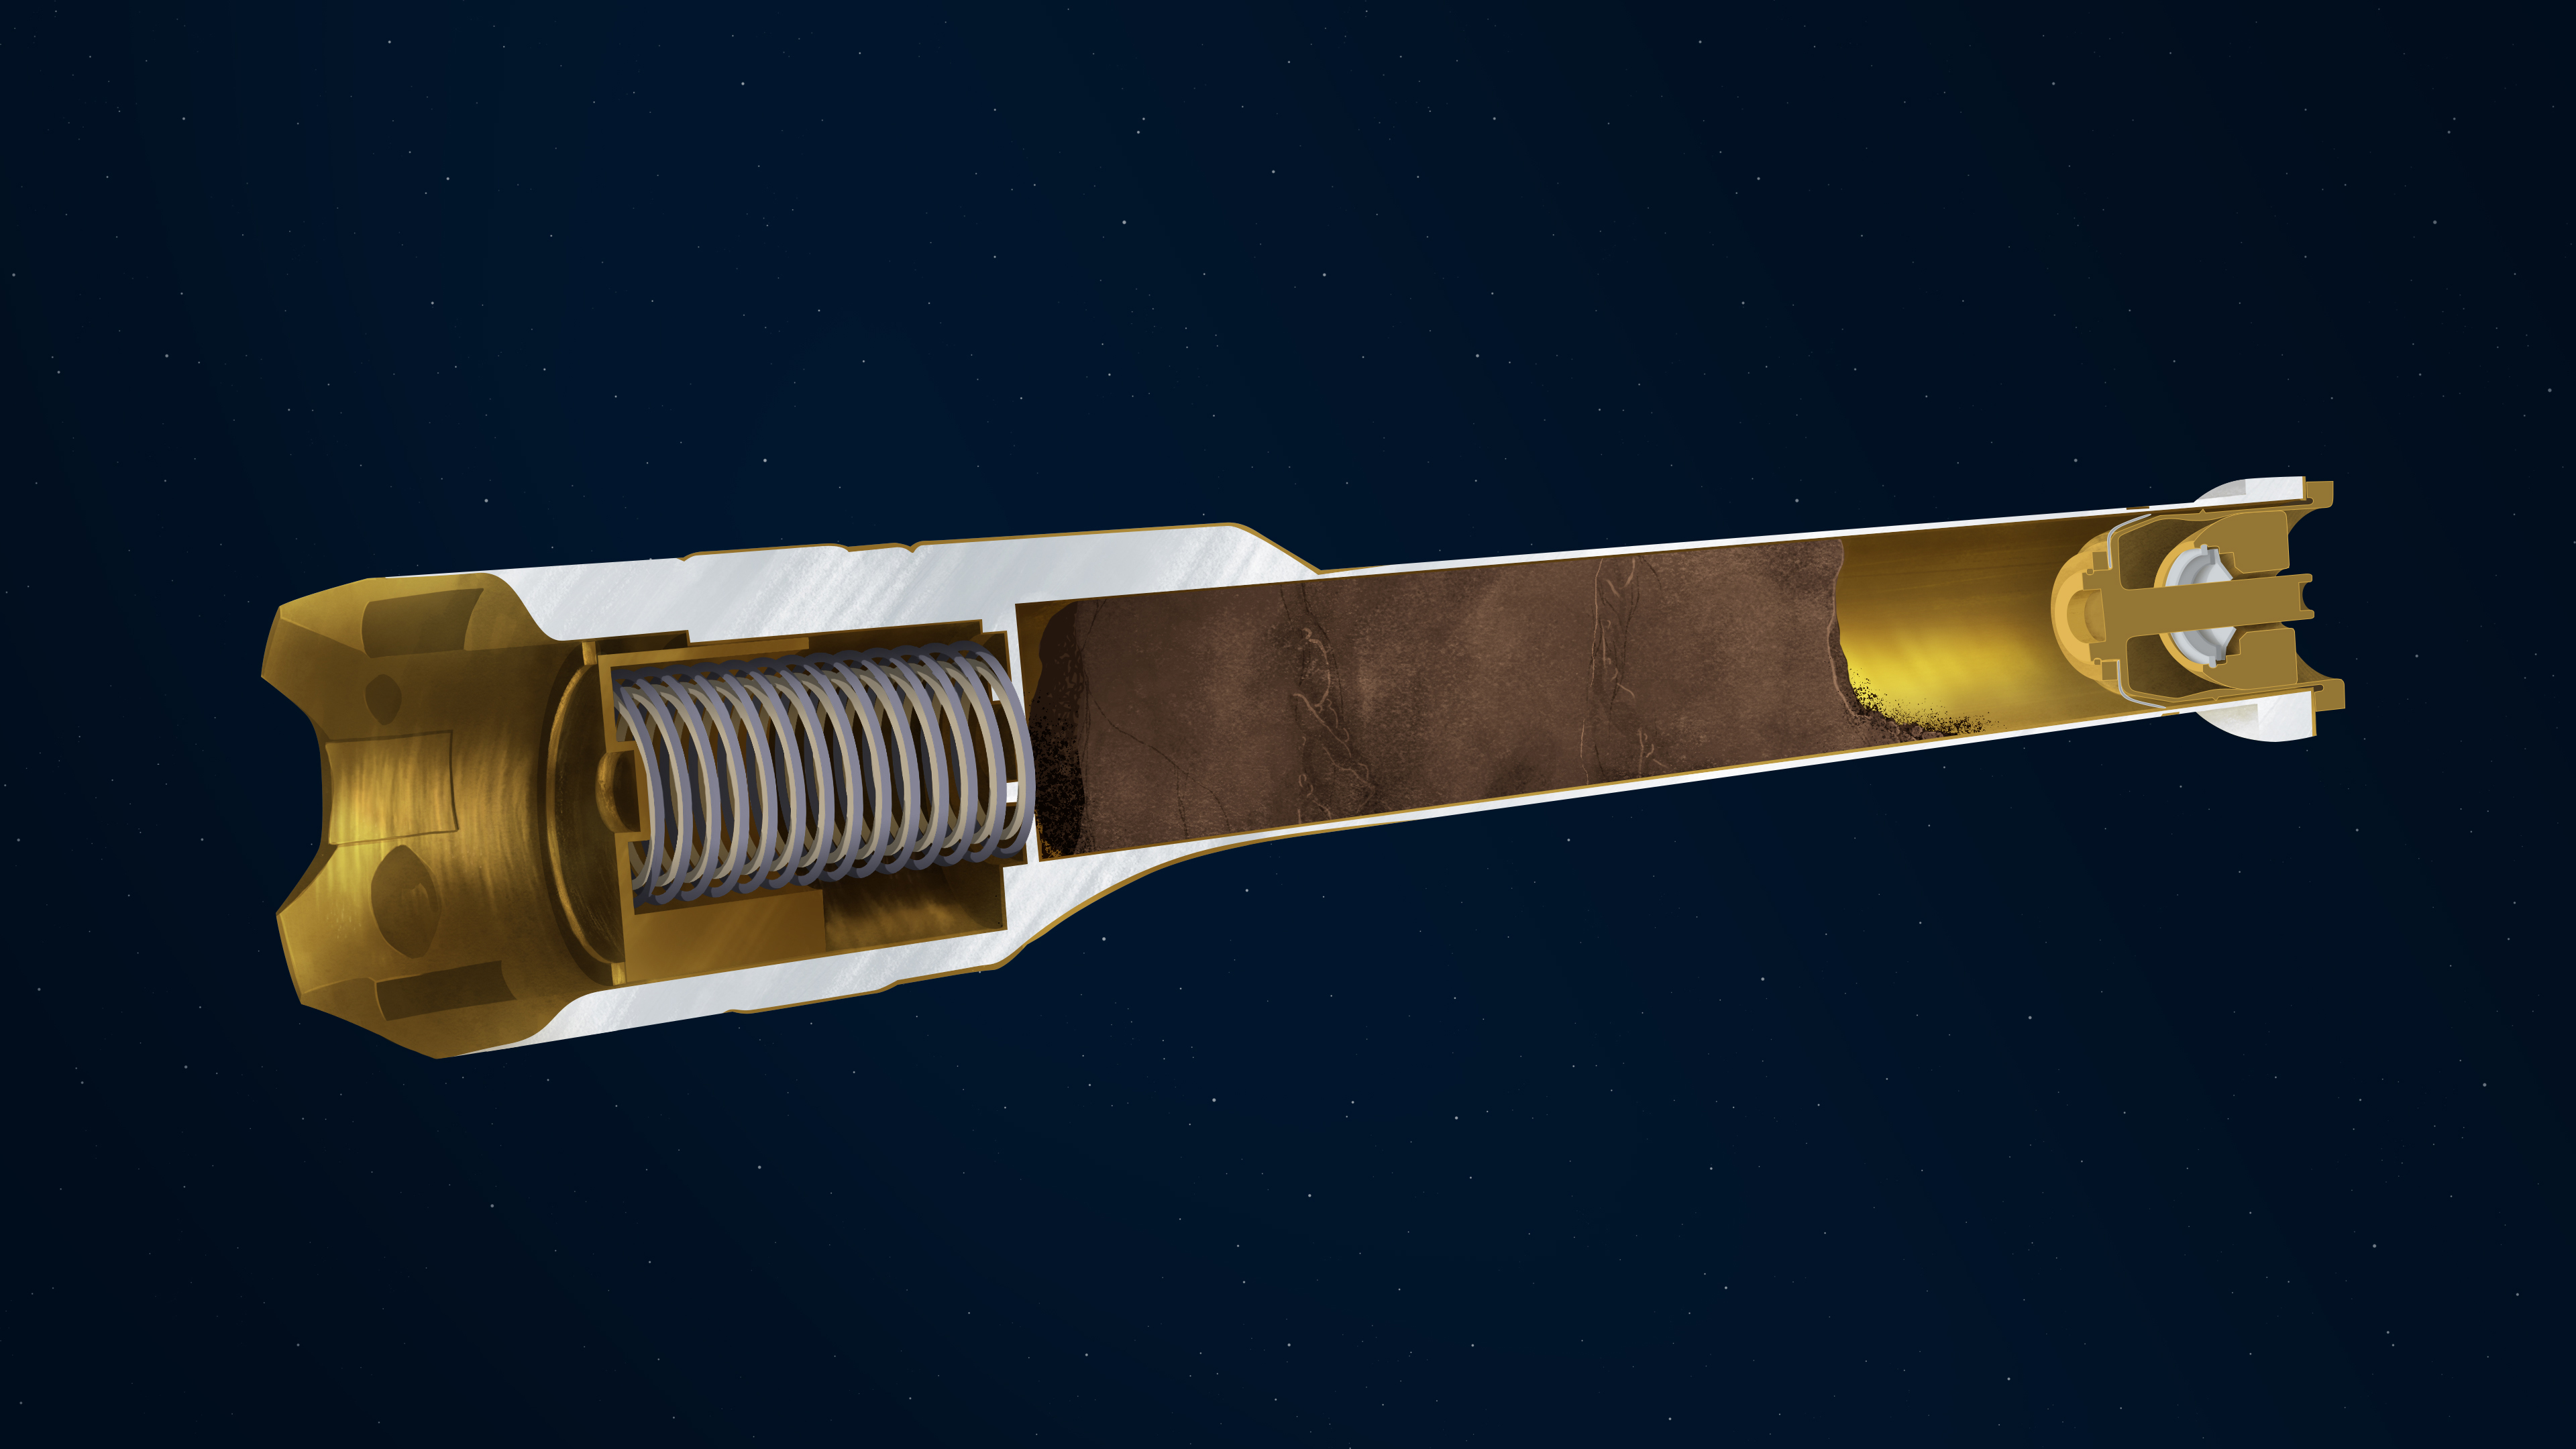

Anatomy of a Sample Tube Interior

This illustration depicts the interior of a sample tube being carried aboard the Mars 2020 Perseverance rover.

About the size and shape of a standard lab test tube, the 43 sample tubes headed to Mars must be lightweight, hardy enough to survive the demands of the round trip, and so clean that future scientists will be confident that what they are analyzing is 100% Mars, without Earthly contaminants.

Cutaway

Plunger: Works in concert with the spring to release (retract) or activate (extend) the two exterior-mounted ball locks. Springs: Along with the plunger, acts to release or activate the ball locks. Payload Cavity: Also known as the bore, is the area in the tube where cores of Martian rock and samples of regolith will be stored. Titanium Nitride Coating: The specialized surface treatment resists contamination. Hermetic Seal: This mechanically-activated plug is designed to ensure that no contaminants can get into the sample tube and that nothing from inside the tube can get out.
JPL built and will manage operations of the Mars 2020 Perseverance rover for NASA.

Credit: NASA/JPL-Caltech